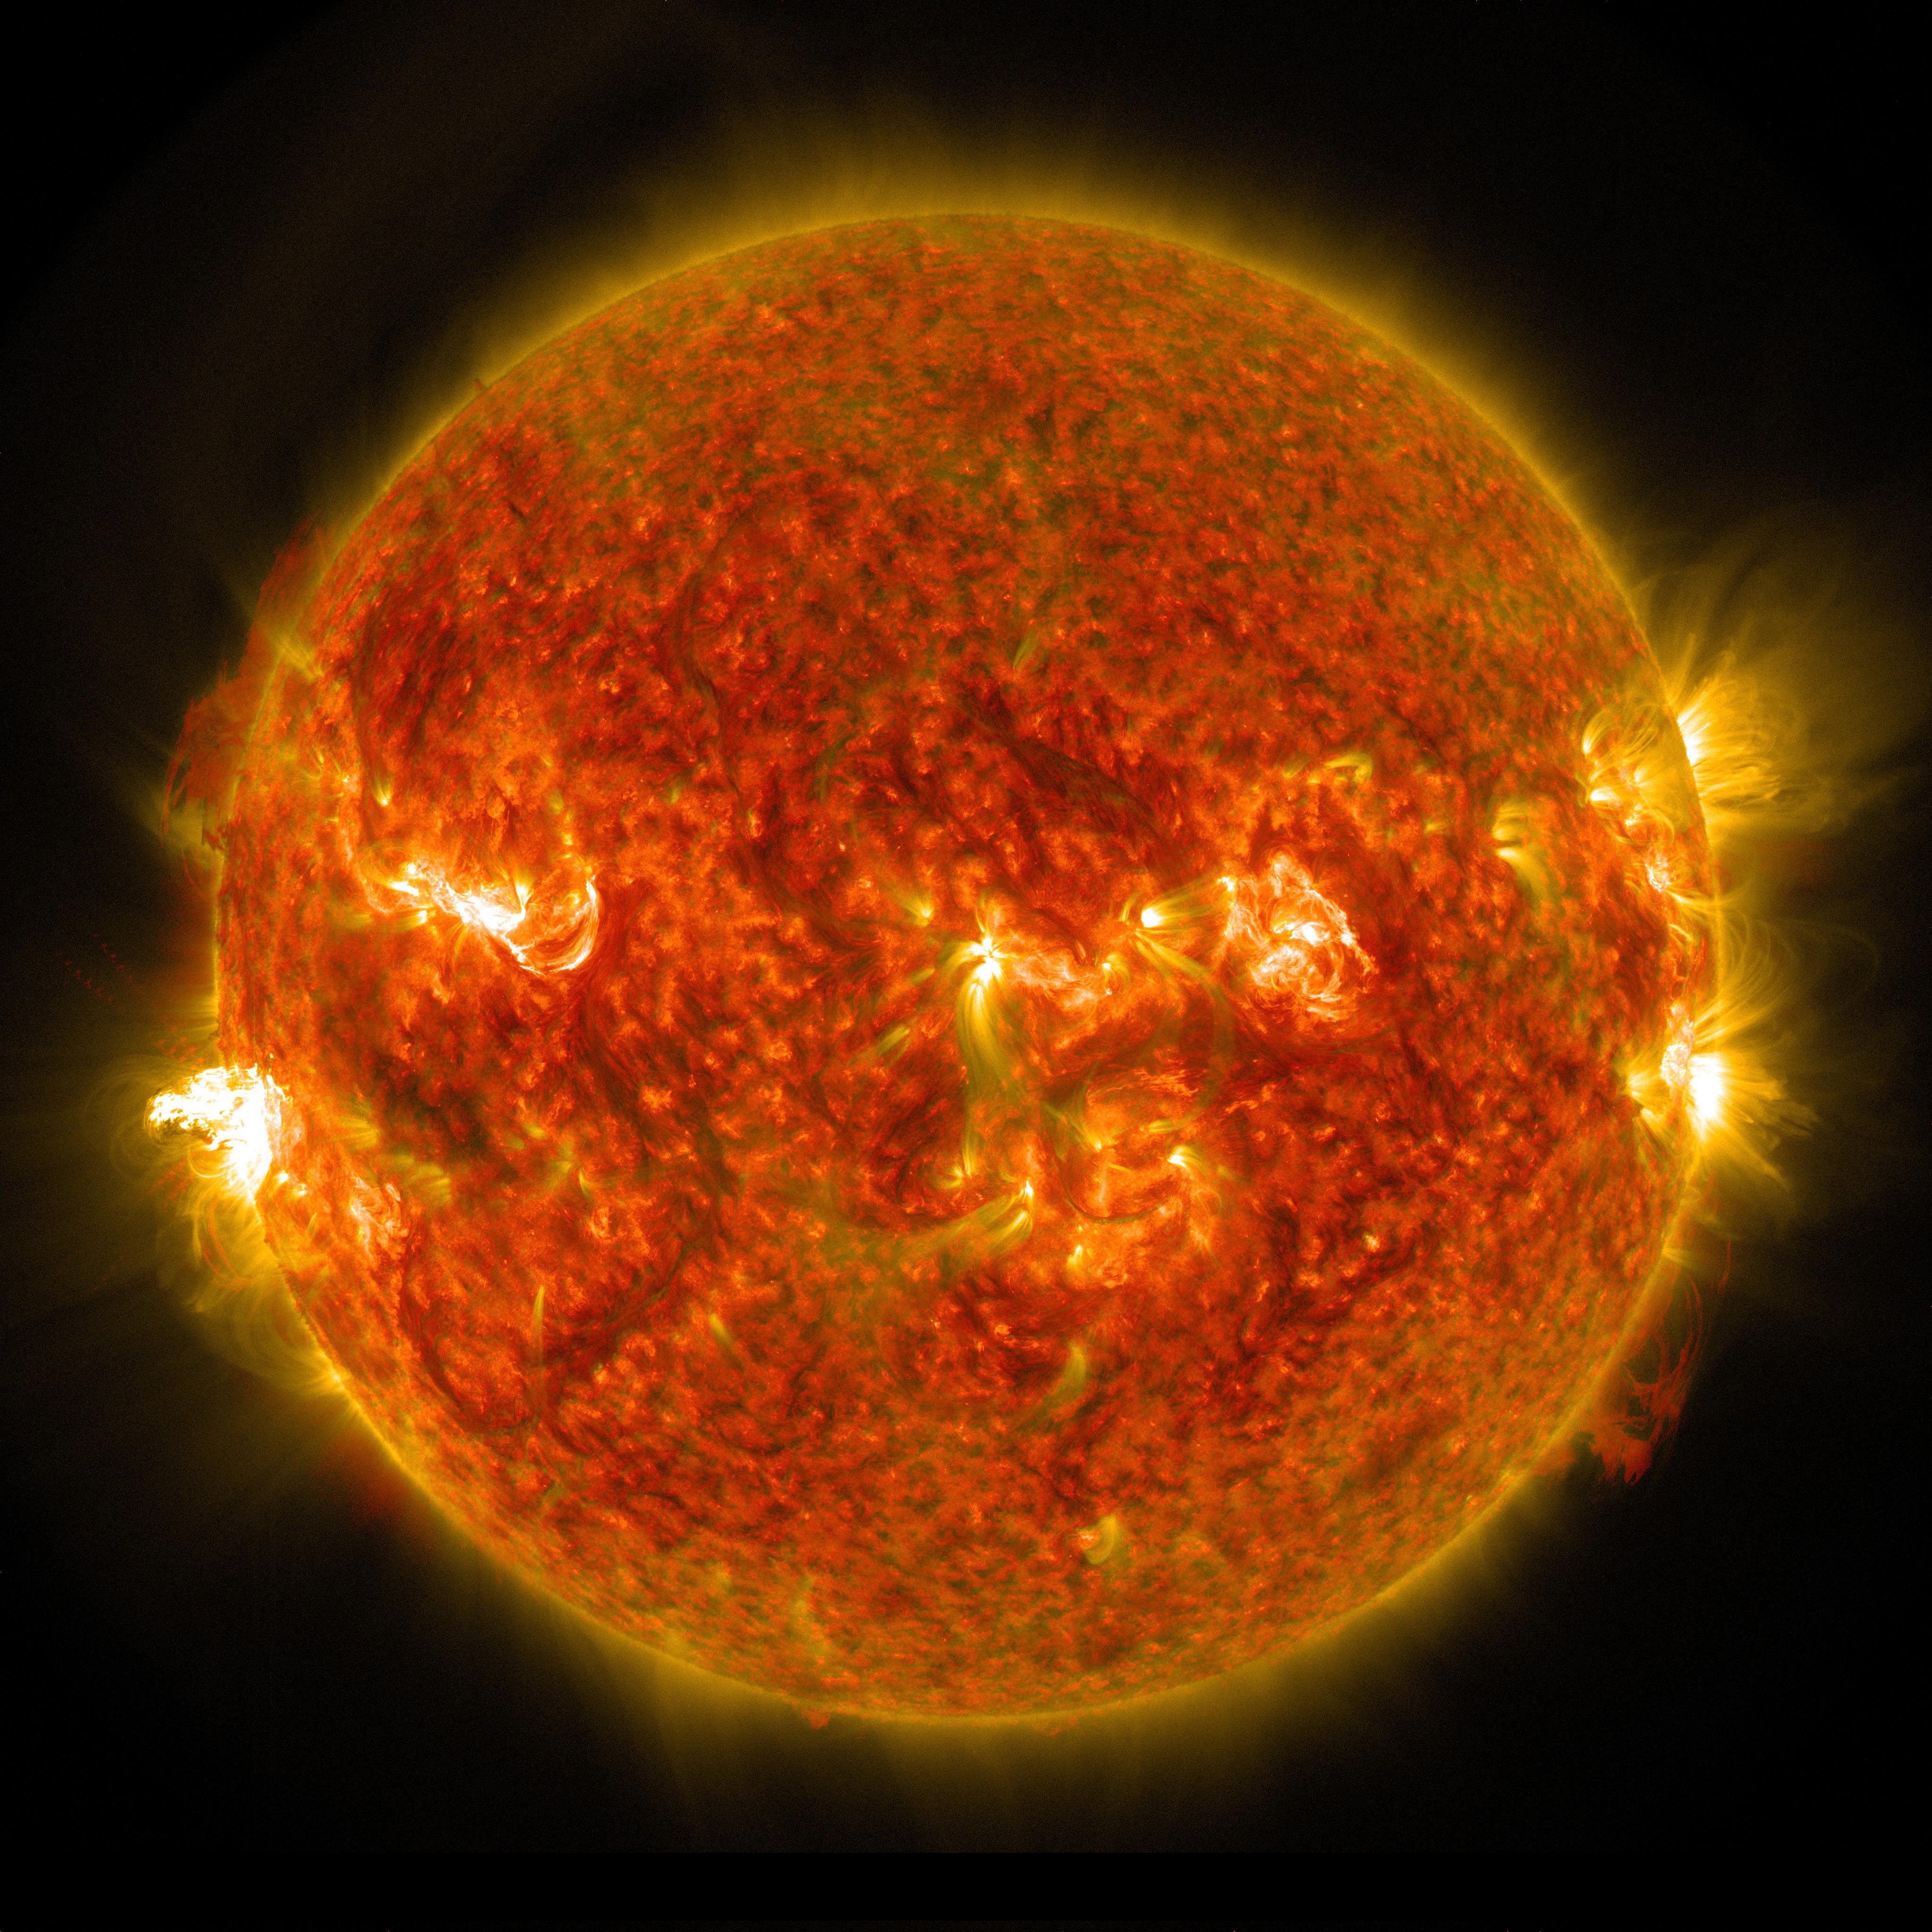

NASA Captures Images of a Late Summer Flare

On Aug. 24, 2014, the sun emitted a mid-level solar flare, peaking at 8:16 a.m. EDT. NASA's Solar Dynamics Observatory captured images of the flare, which erupted on the left side of the sun. Solar flares are powerful bursts of radiation. Harmful radiation from a flare cannot pass through Earth's atmosphere to physically affect humans on the ground, however -- when intense enough -- they can disturb the atmosphere in the layer where GPS and communications signals travel. To see how this event may affect Earth, please visit NOAA's Space Weather Prediction Center at spaceweather.gov, the U.S. government's official source for space weather forecasts, alerts, watches and warnings. This flare is classified as an M5 flare. M-class flares are ten times less powerful than the most intense flares, called X-class flares.

Credit: NASA/Goddard/SDO